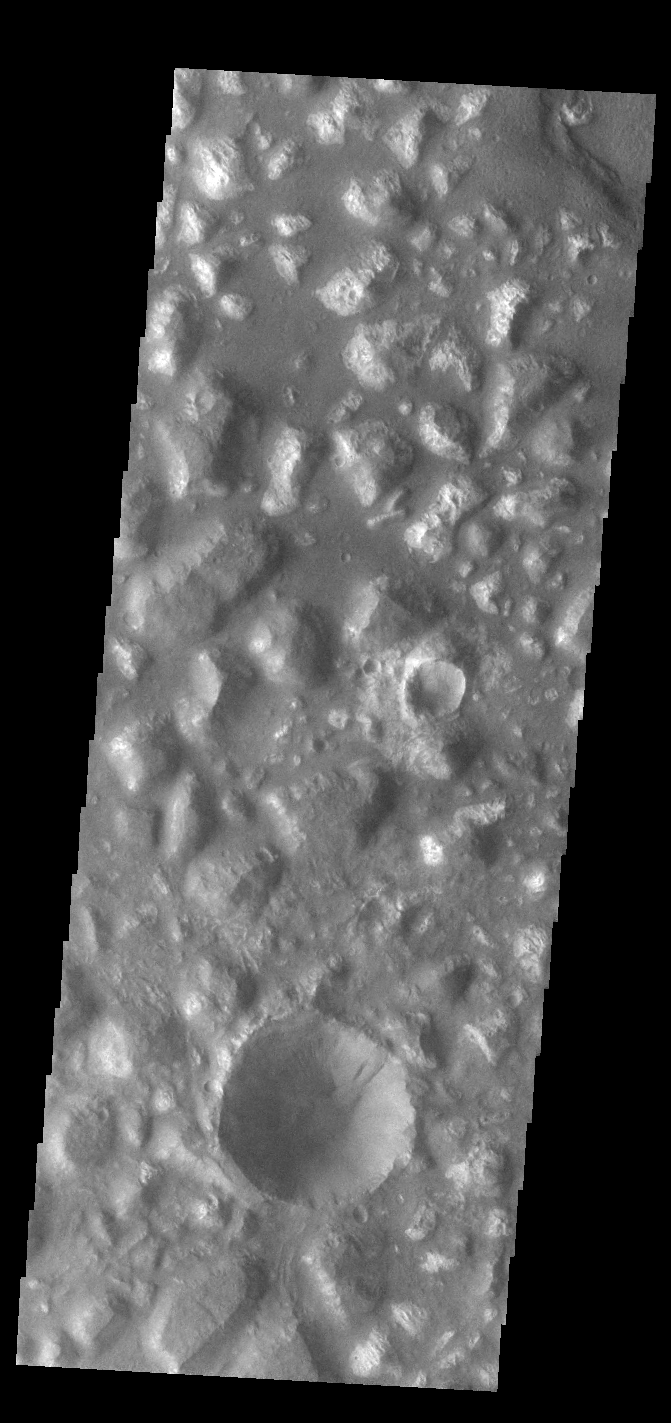

Ariadnes Colles

Today’s VIS image shows part of Ariadnes Colles. The term colles means hills or knobs. The hills appear brighter than the surrounding lowlands, likely due to relatively less dust cover. Ariadnes Colles is located in Terra Cimmeria.

Credit: NASA/JPL-Caltech/ASU